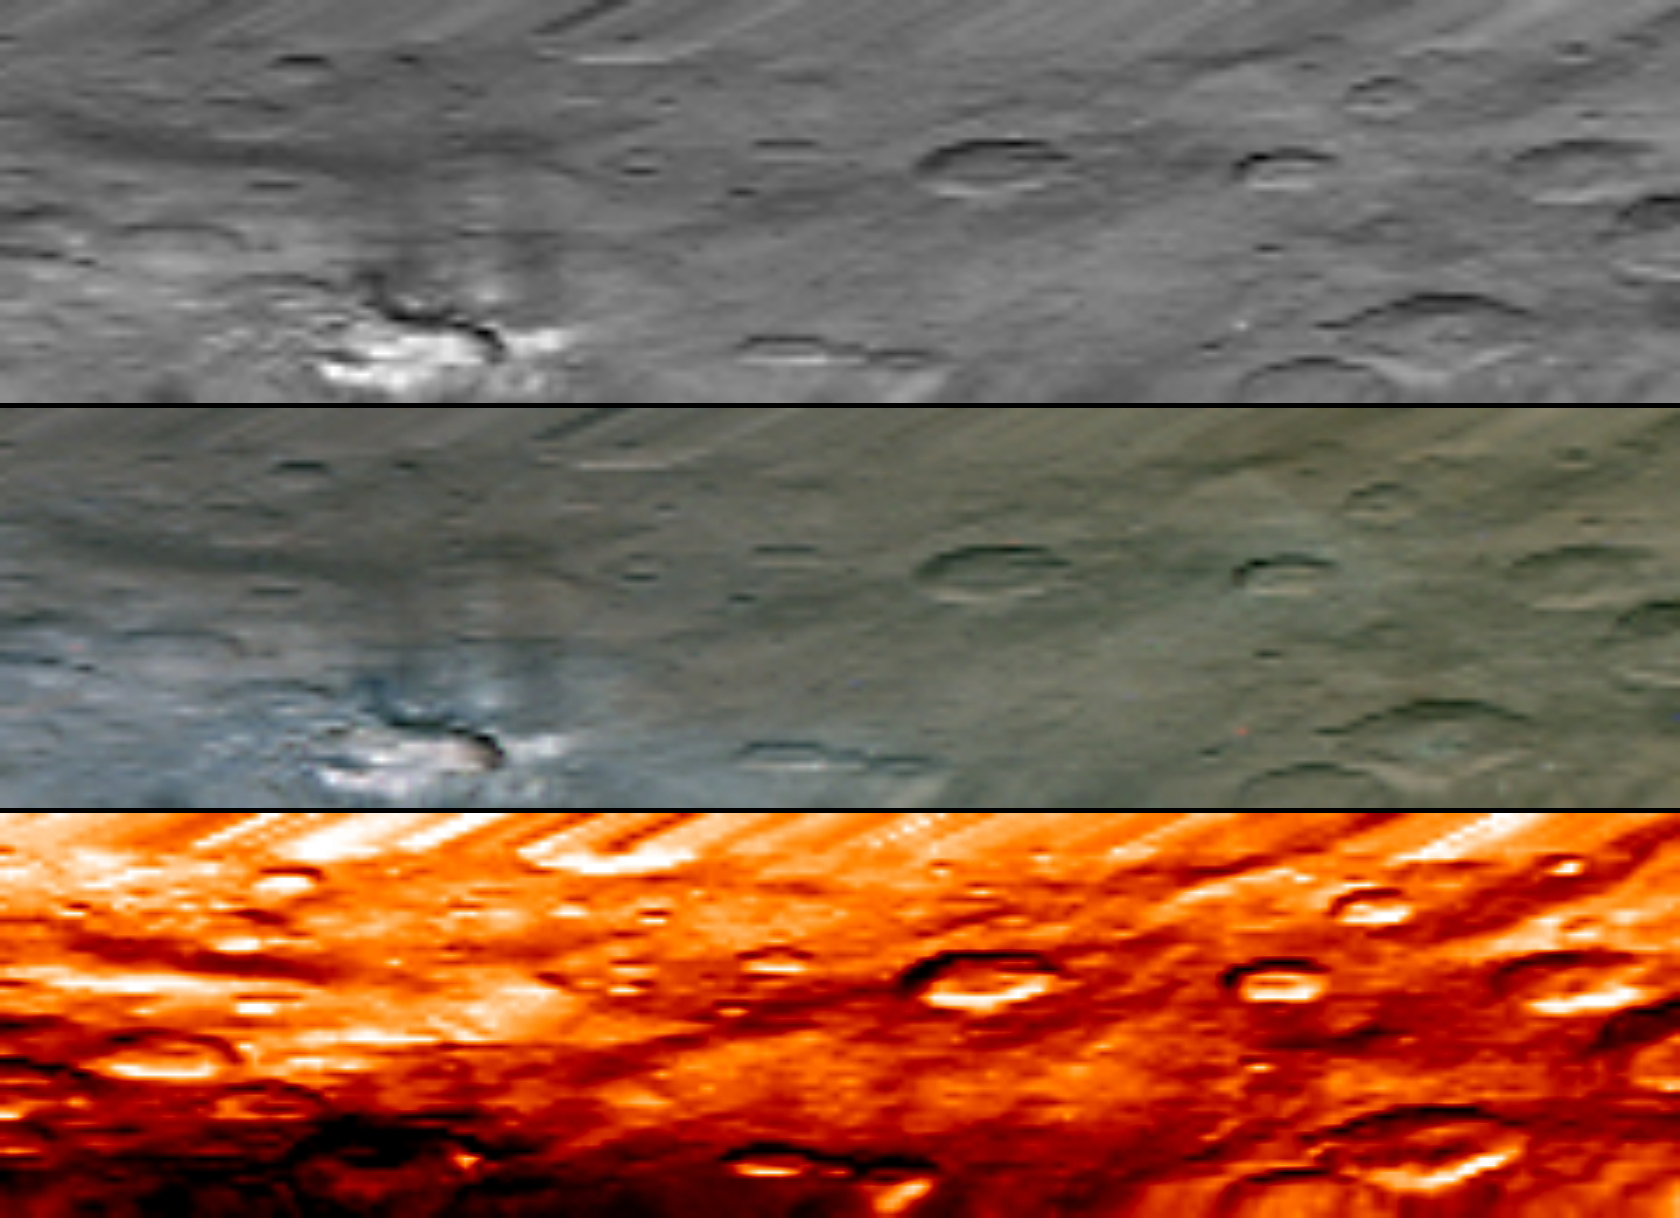

Haulani Seen by VIR

This image, from Dawn’s visible and infrared mapping spectrometer (VIR), highlights a bright region on Ceres known as Haulani, named after the Hawaiian plant goddess.

Each row shows Ceres’ surface at different wavelengths. On top is a black-and-white image; in the middle is a true-color image, and the bottom is in thermal infrared, where brighter colors represent higher temperatures and dark colors correspond to colder temperatures. The three images appear slightly flattened in the y-axis and smeared in the upper part due to the motion of the spacecraft.

These images were taken at a distance of 2,700 miles (4,400 kilometers) from Ceres and have a resolution of about 0.6 miles (1 kilometer) per pixel. They were produced on June 6, 2015.

Dawn’s mission is managed by JPL for NASA’s Science Mission Directorate in Washington. Dawn is a project of the directorate’s Discovery Program, managed by NASA’s Marshall Space Flight Center in Huntsville, Alabama. UCLA is responsible for overall Dawn mission science. Orbital ATK, Inc., in Dulles, Virginia, designed and built the spacecraft. The German Aerospace Center, the Max Planck Institute for Solar System Research, the Italian Space Agency and the Italian National Astrophysical Institute are international partners on the mission team.

Credit: NASA/JPL-Caltech/UCLA/ASI/INAF